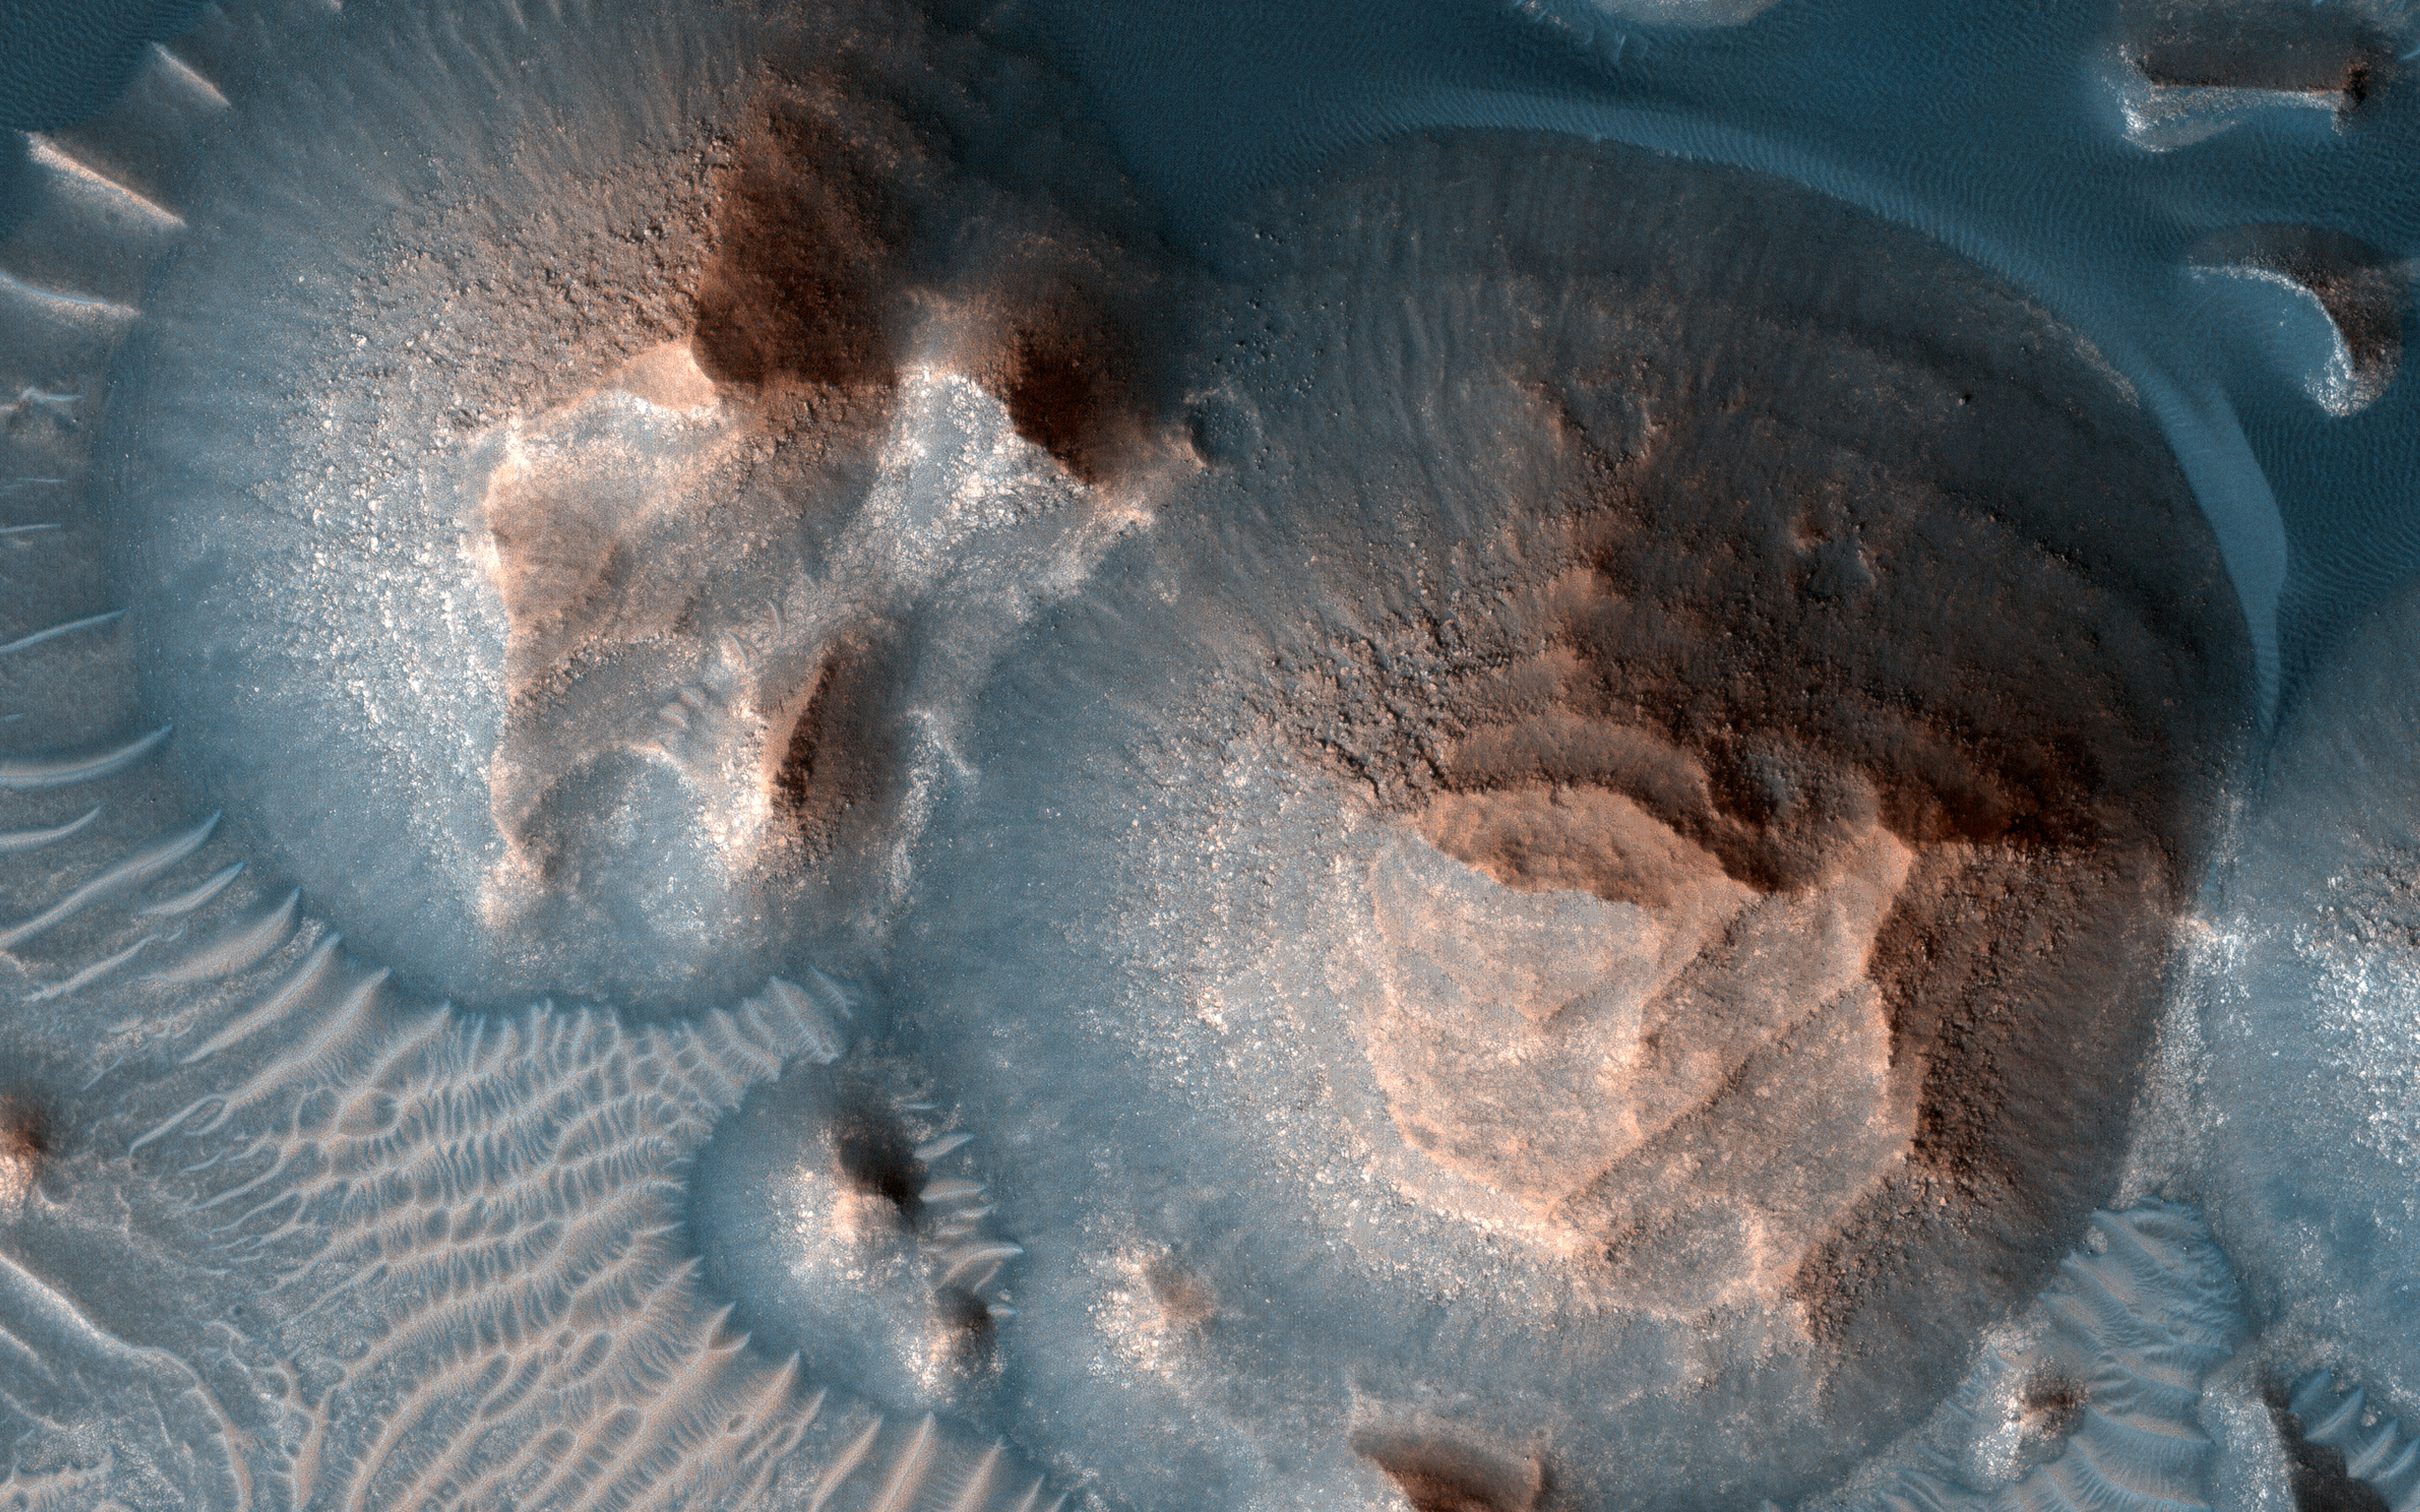

Stepping It Up in Arabia Terra

Several craters in Arabia Terra are filled with layered rock, often exposed in rounded mounds. The bright layers are roughly the same thickness, giving a stair-step appearance.

The process that formed these sedimentary rocks is not yet well understood. They could have formed from sand or volcanic ash that was blown into the crater, or in water if the crater hosted a lake. One thing is certain, though: it wouldn’t be hard to get your 10,000 daily steps when going on a hike in beautiful Arabia Terra!

The map is projected here at a scale of 25 centimeters (9.8 inches) per pixel. (The original image scale is 27.6 centimeters [10.9 inches] per pixel [with 1 x 1 binning]; objects on the order of 83 centimeters [32.7 inches] across are resolved.) North is up.

The University of Arizona, in Tucson, operates HiRISE, which was built by Ball Aerospace & Technologies Corp., in Boulder, Colorado. NASA’s Jet Propulsion Laboratory, a division of Caltech in Pasadena, California, manages the Mars Reconnaissance Orbiter Project for NASA’s Science Mission Directorate, Washington.

Credit: NASA/JPL-Caltech/University of Arizona